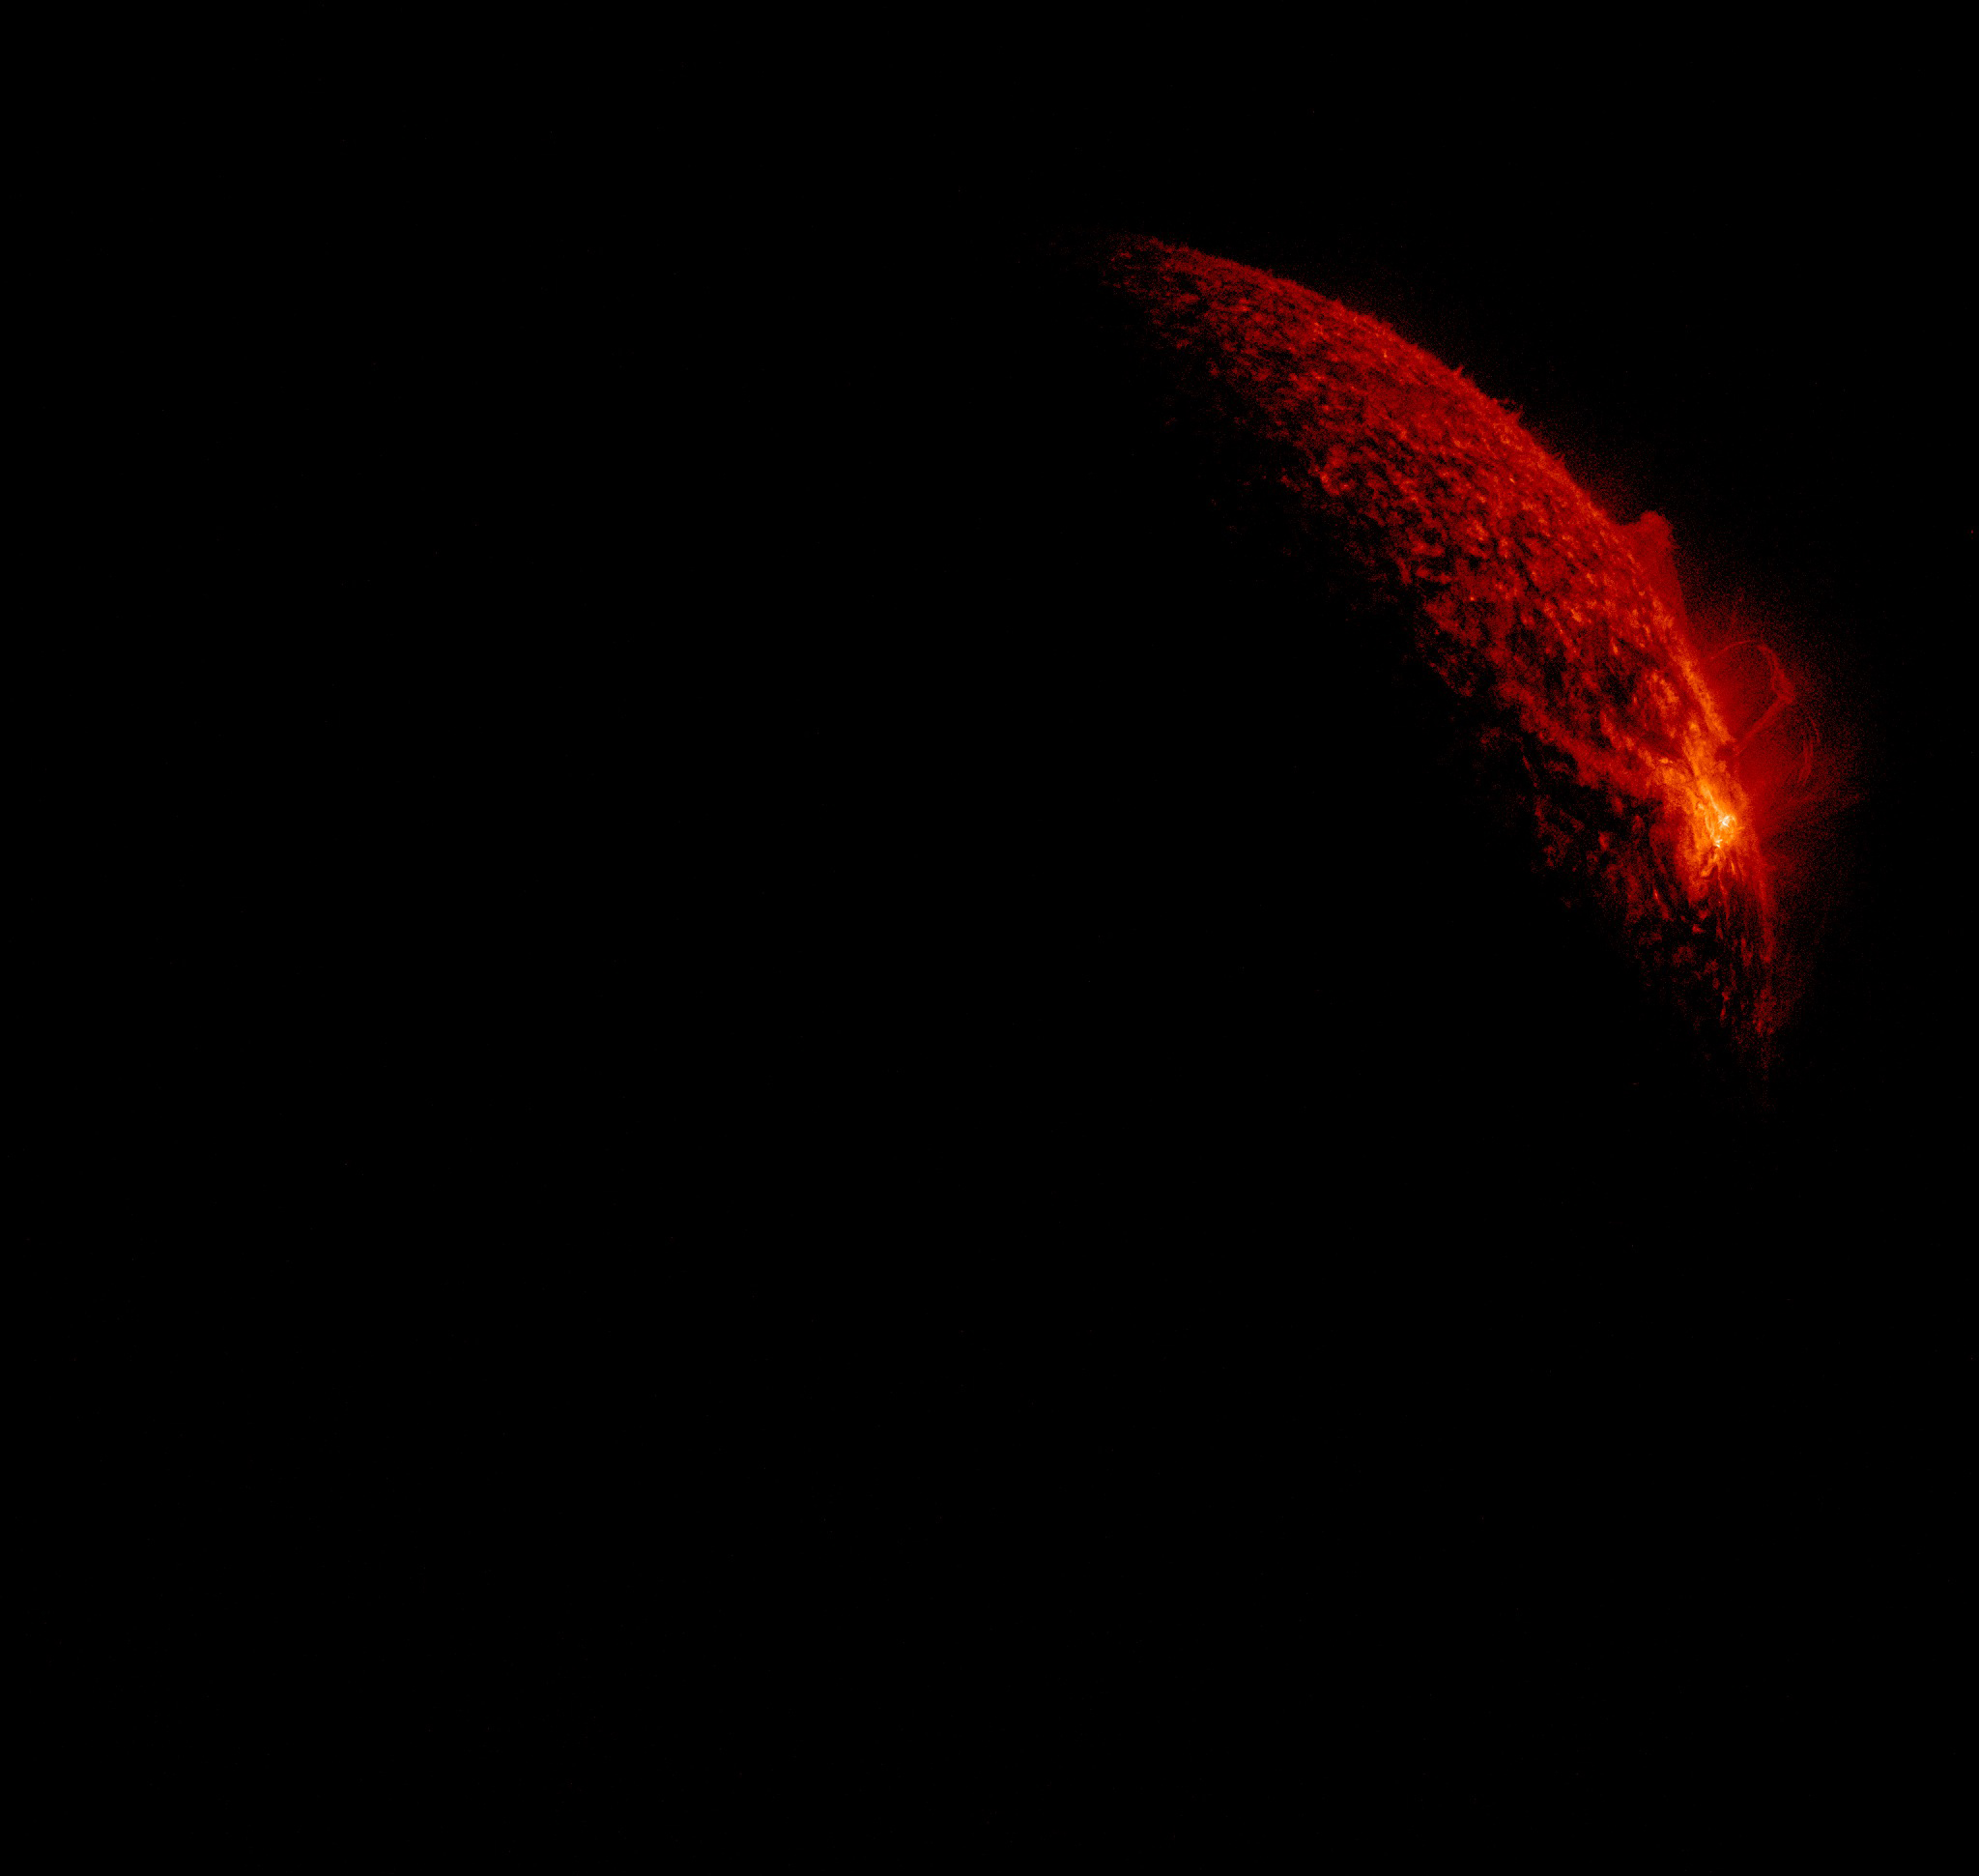

Fall 2011 Eclipse Season Begins

The Fall 2011 eclipse season started on September 11, 2011. Here is an AIA 304 image from 0658 UT. SDO has eclipse seasons twice a year near each equinox. For three weeks near midnight Las Cruces time (about 0700 UT) our orbit has the Earth pass between SDO and the Sun. These eclipses can last up to 72 minutes in the middle of an eclipse season. The current eclipse season started on September 11 and lasts until October 4.

Credit: NASA/GSFC/SDO